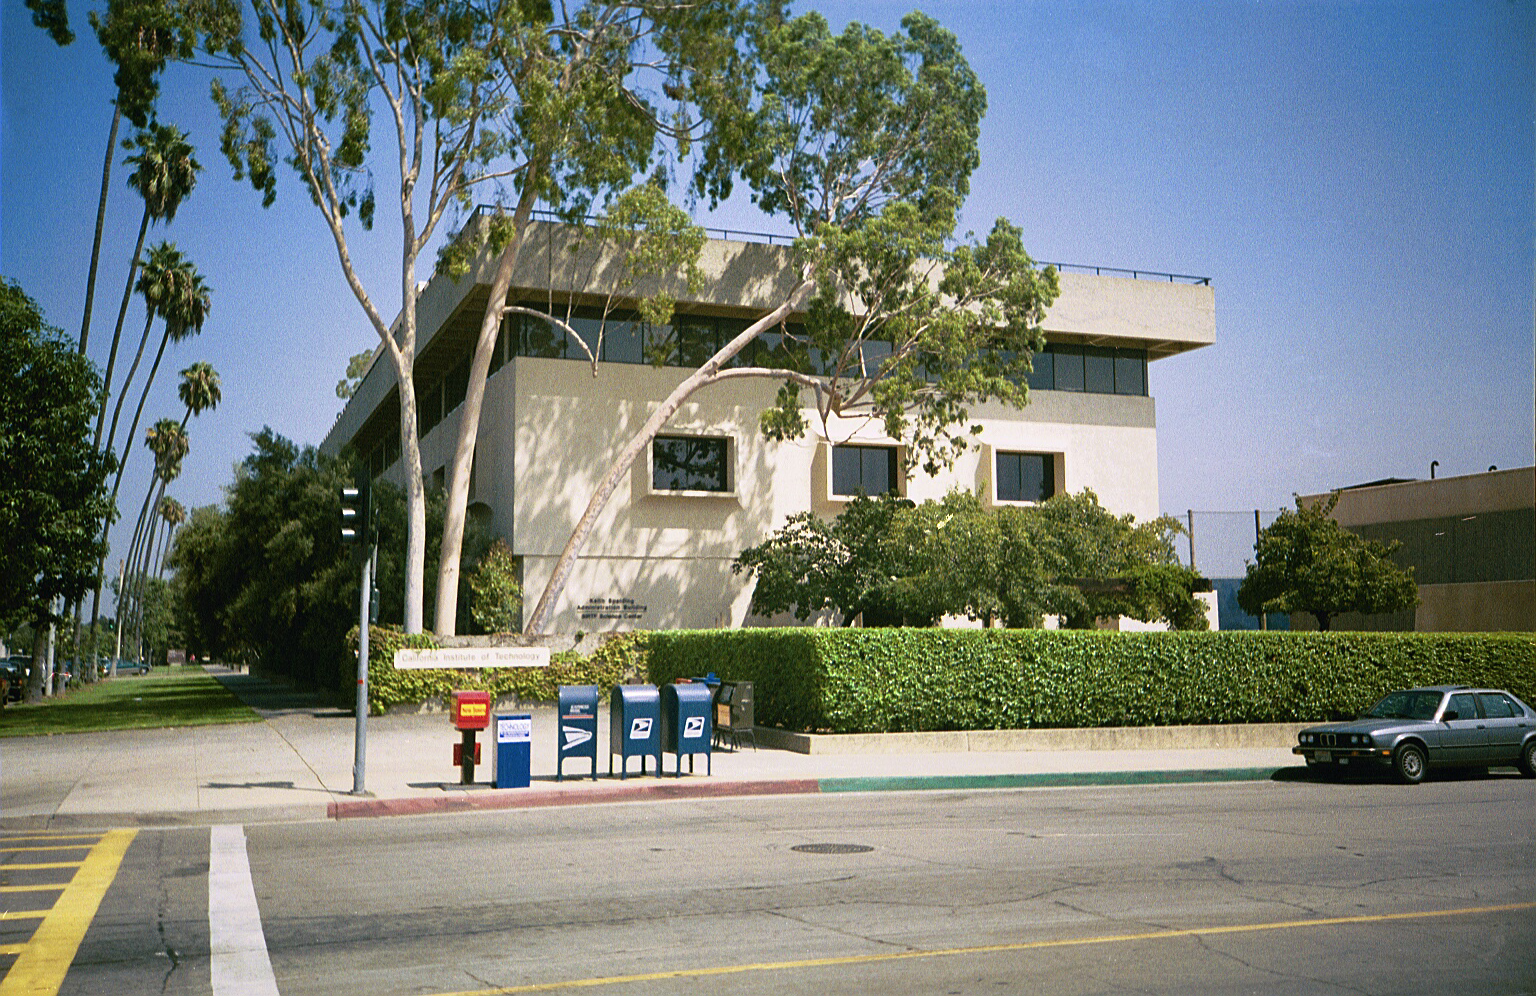

Spitzer Science Center

Credit: NASA/JPL-Caltech/J. Keller (SSC)